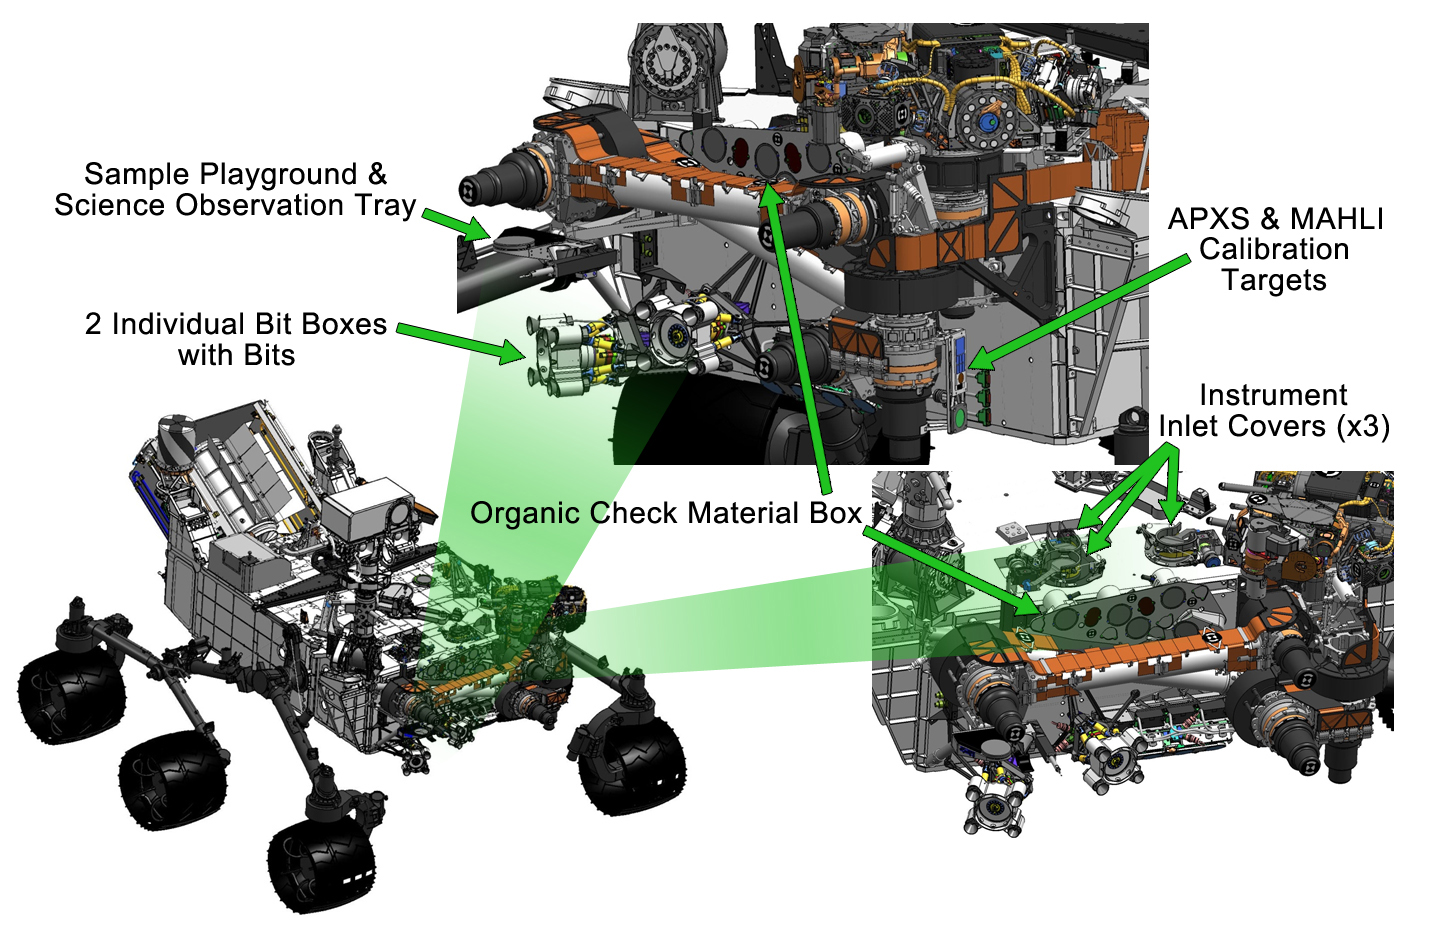

Curiosity’s Work Bench

This engineering drawing shows various components needed to support tools at the end of the arm on NASA’s Curiosity rover, including: calibration targets for helping instruments set their baseline levels; spare bits for the rover’s drill; a sample “playground” that gives the rover a place to drop off processed samples for observation by the APXS and MAHLI instruments; three inlet covers, which protect the SAM and CheMin instruments from atmospheric dust; and a set of five “organic check material” canisters, which provide a known chemical makeup blank that can be drilled and provided to SAM as a calibration material.

Credit: NASA/JPL-Caltech